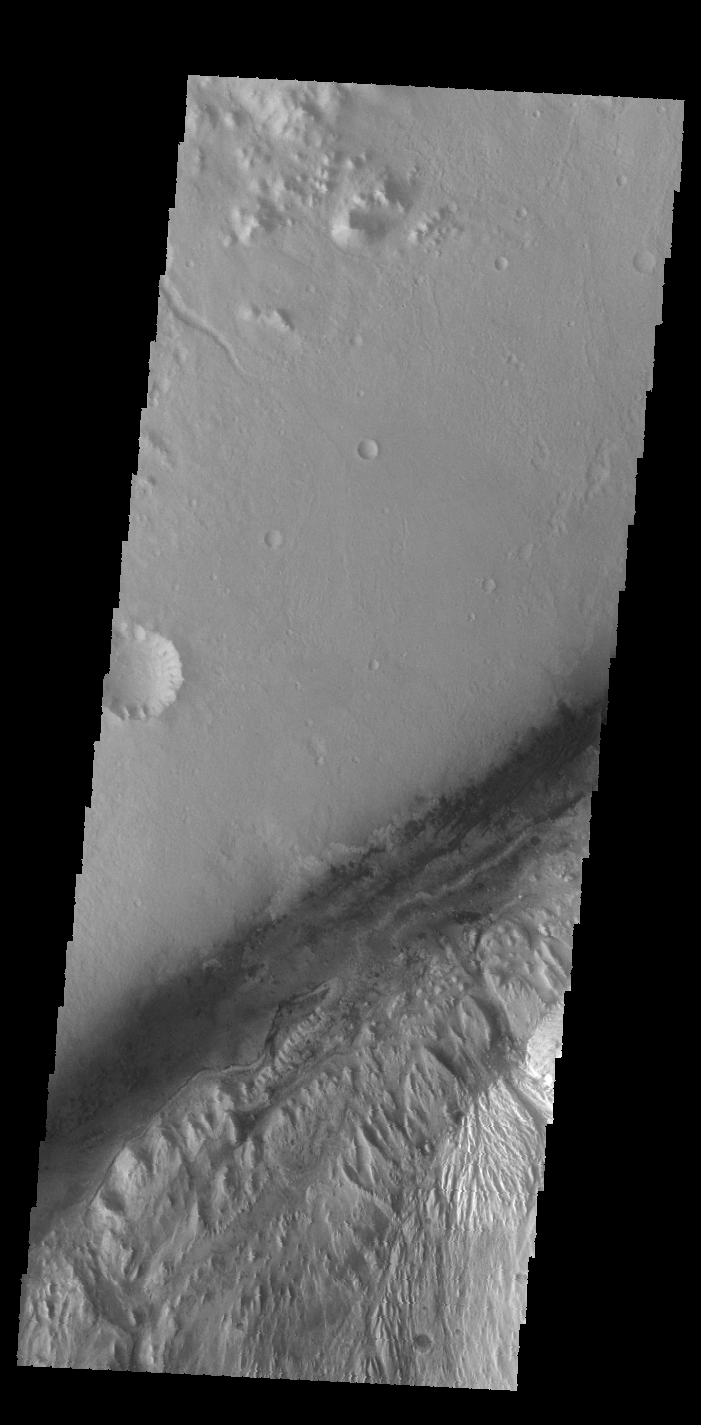

Gale Crater

Today’s VIS image shows part of Gale Crater, the home of the Curiosity Rover.

Credit: NASA/JPL-Caltech/ASU